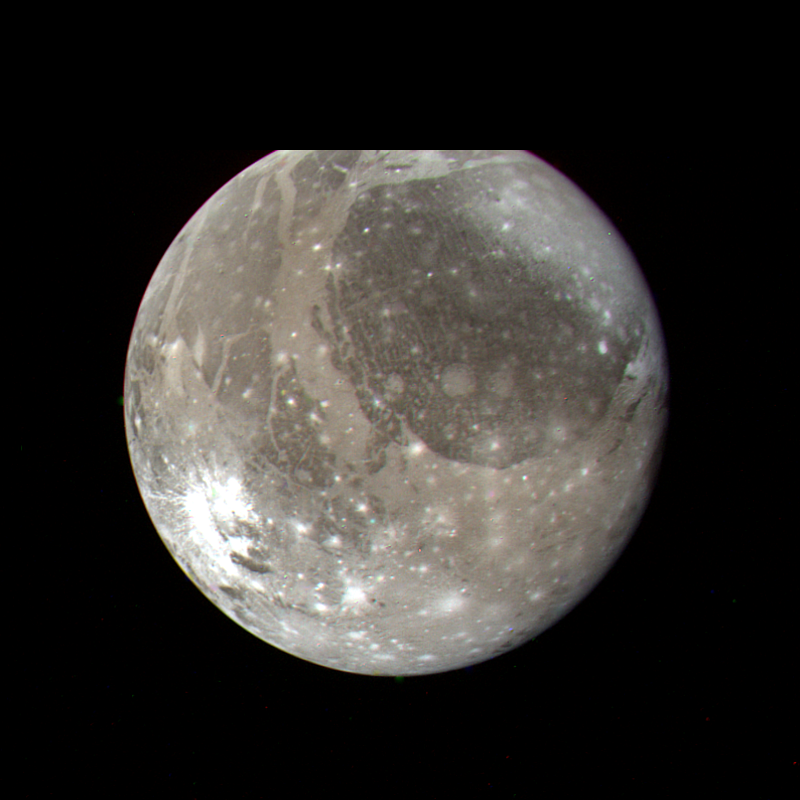

Ganymede

This Voyager 2 color photo of Ganymede, the largest Galilean satellite, was taken on July 7, 1979, from a range of 1.2 million kilometers. Most of this portion of Ganymede will be imaged at high resolution during closest approach with the satellite on the evening of July 8, 1979. The photo shows a large dark circular feature about 3200 kilometers in diameter with narrow closely-spaced light bands traversing its surface. The bright spots dotting the surface are relatively recent impact craters, while lighter circular areas may be older impact areas. The light branching bands are ridged and grooved terrain first seen on Voyager 1 and are younger than the more heavily cratered dark regions. The nature of the brightish region covering the northern part of the dark circular feature is uncertain, but it may be some type of condensate. Most of the features seen on the surface of Ganymede are probably both internal and external responses of the very thick icy layer which comprises the crust of this satellite.

Credit: NASA/JPL